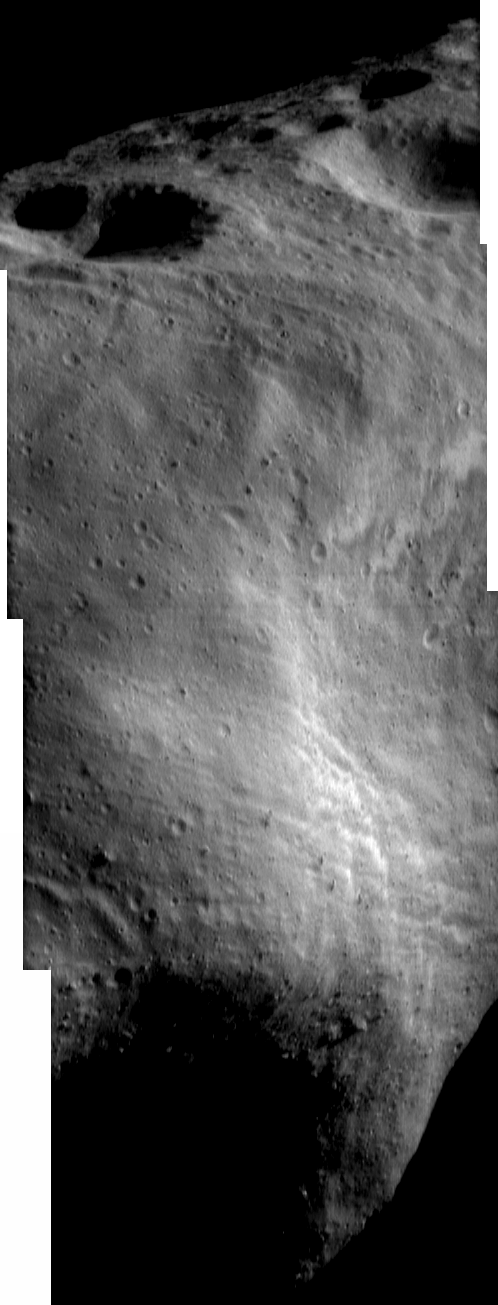

A Swath of Eros

NEAR Shoemaker’s scientific observations of Eros focus on different priorities as the spacecraft descends into lower orbits. For example, during the 100-kilometer (62-mile) orbit from April 11 – 22, 2000, the camera’s mission was to build a global photomosaic under optimal viewing conditions. Due to the asteroid’s irregular shape, doing this required imaging Eros repeatedly until each spot had been covered just right.

This swath of images – taken April 13 as part of that mapping campaign – shows several of the asteroid’s major features. From top to bottom, these include large craters in the north polar region; part of the ridge that wraps one-third of the way around Eros; the western part of the saddle; and a dense field of enormous boulders.

Built and managed by The Johns Hopkins University Applied Physics Laboratory, Laurel, Maryland, NEAR was the first spacecraft launched in NASA’s Discovery Program of low-cost, small-scale planetary missions. See the NEAR web page at http://near.jhuapl.edu/ for more details.

Credit: NASA/JPL/JHUAPL